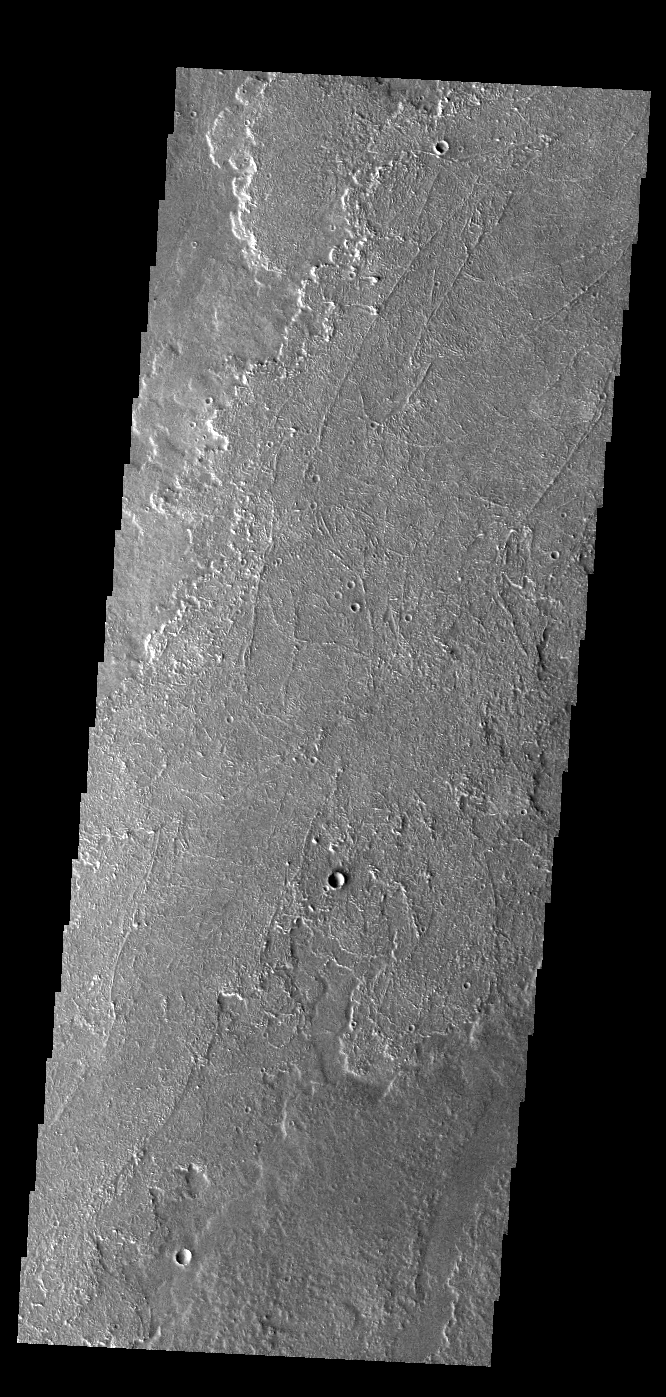

Daedalia Planum

Today’s VIS image shows a small portion of the immense lava flows that originated from Arsia Mons. Arsia Mons is the southernmost of the three large aligned volcanoes in the Tharsis region. Arsia Mons’ last eruption was 10s of million years ago. The different surface textures are created by differences in the lava viscosity and cooling rates. The lobate margins of each flow can be traced back to the start of each flow — or to the point where they are covered by younger flows. Flows in Daedalia Planum can be as long as 180 km (111 miles). For comparison the longest Hawaiian lava flow is only 51 km (˜31 miles) long. The total area of Daedalia Planum is 2.9 million square km – more than four times the size of Texas.

Credit: NASA/JPL-Caltech/ASU